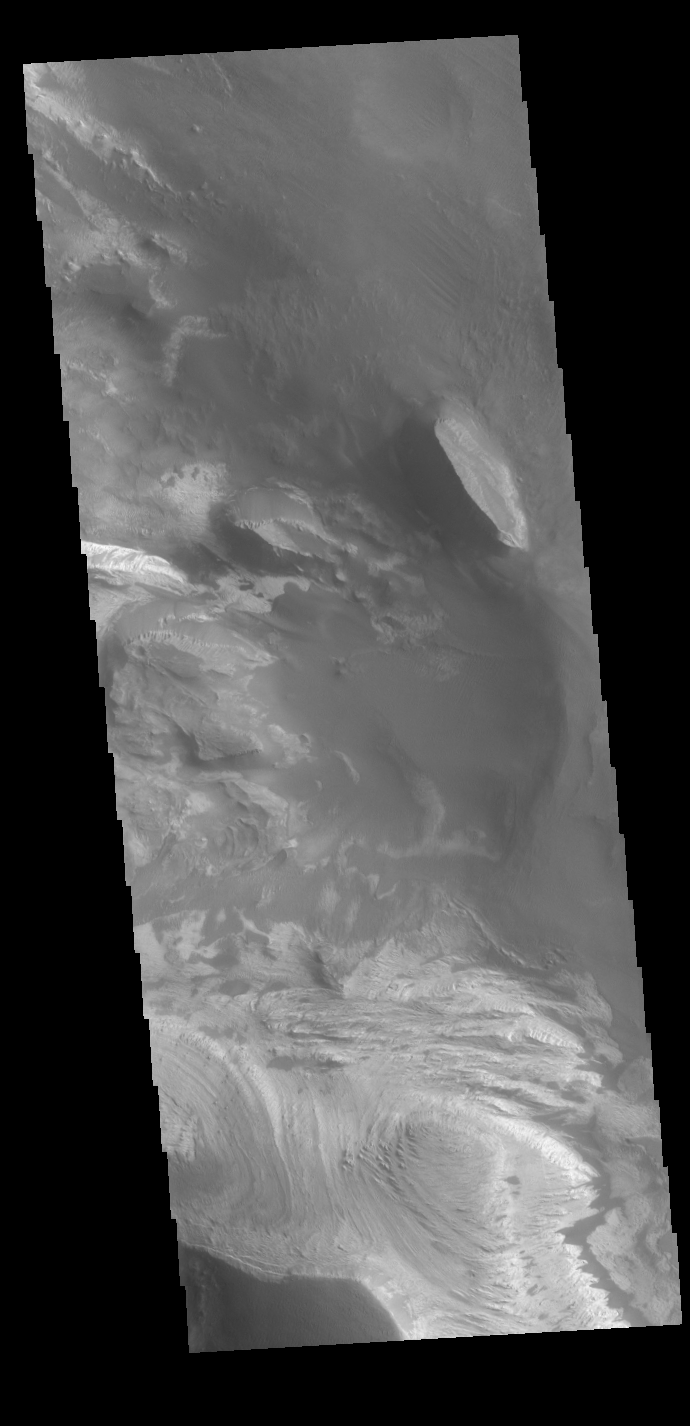

Candor Chasma

Today’s VIS image shows part of the interior of Candor Chasma. At the bottom of the frame is a bright feature formed by layers of material deposited in the canyon after it formed. Additional darker material is likely sand blown into the canyon and eroded from rocks within the chasma. Candor Chasma is just one of the canyons that make up Valles Marineris.

Credit: NASA/JPL-Caltech/ASU